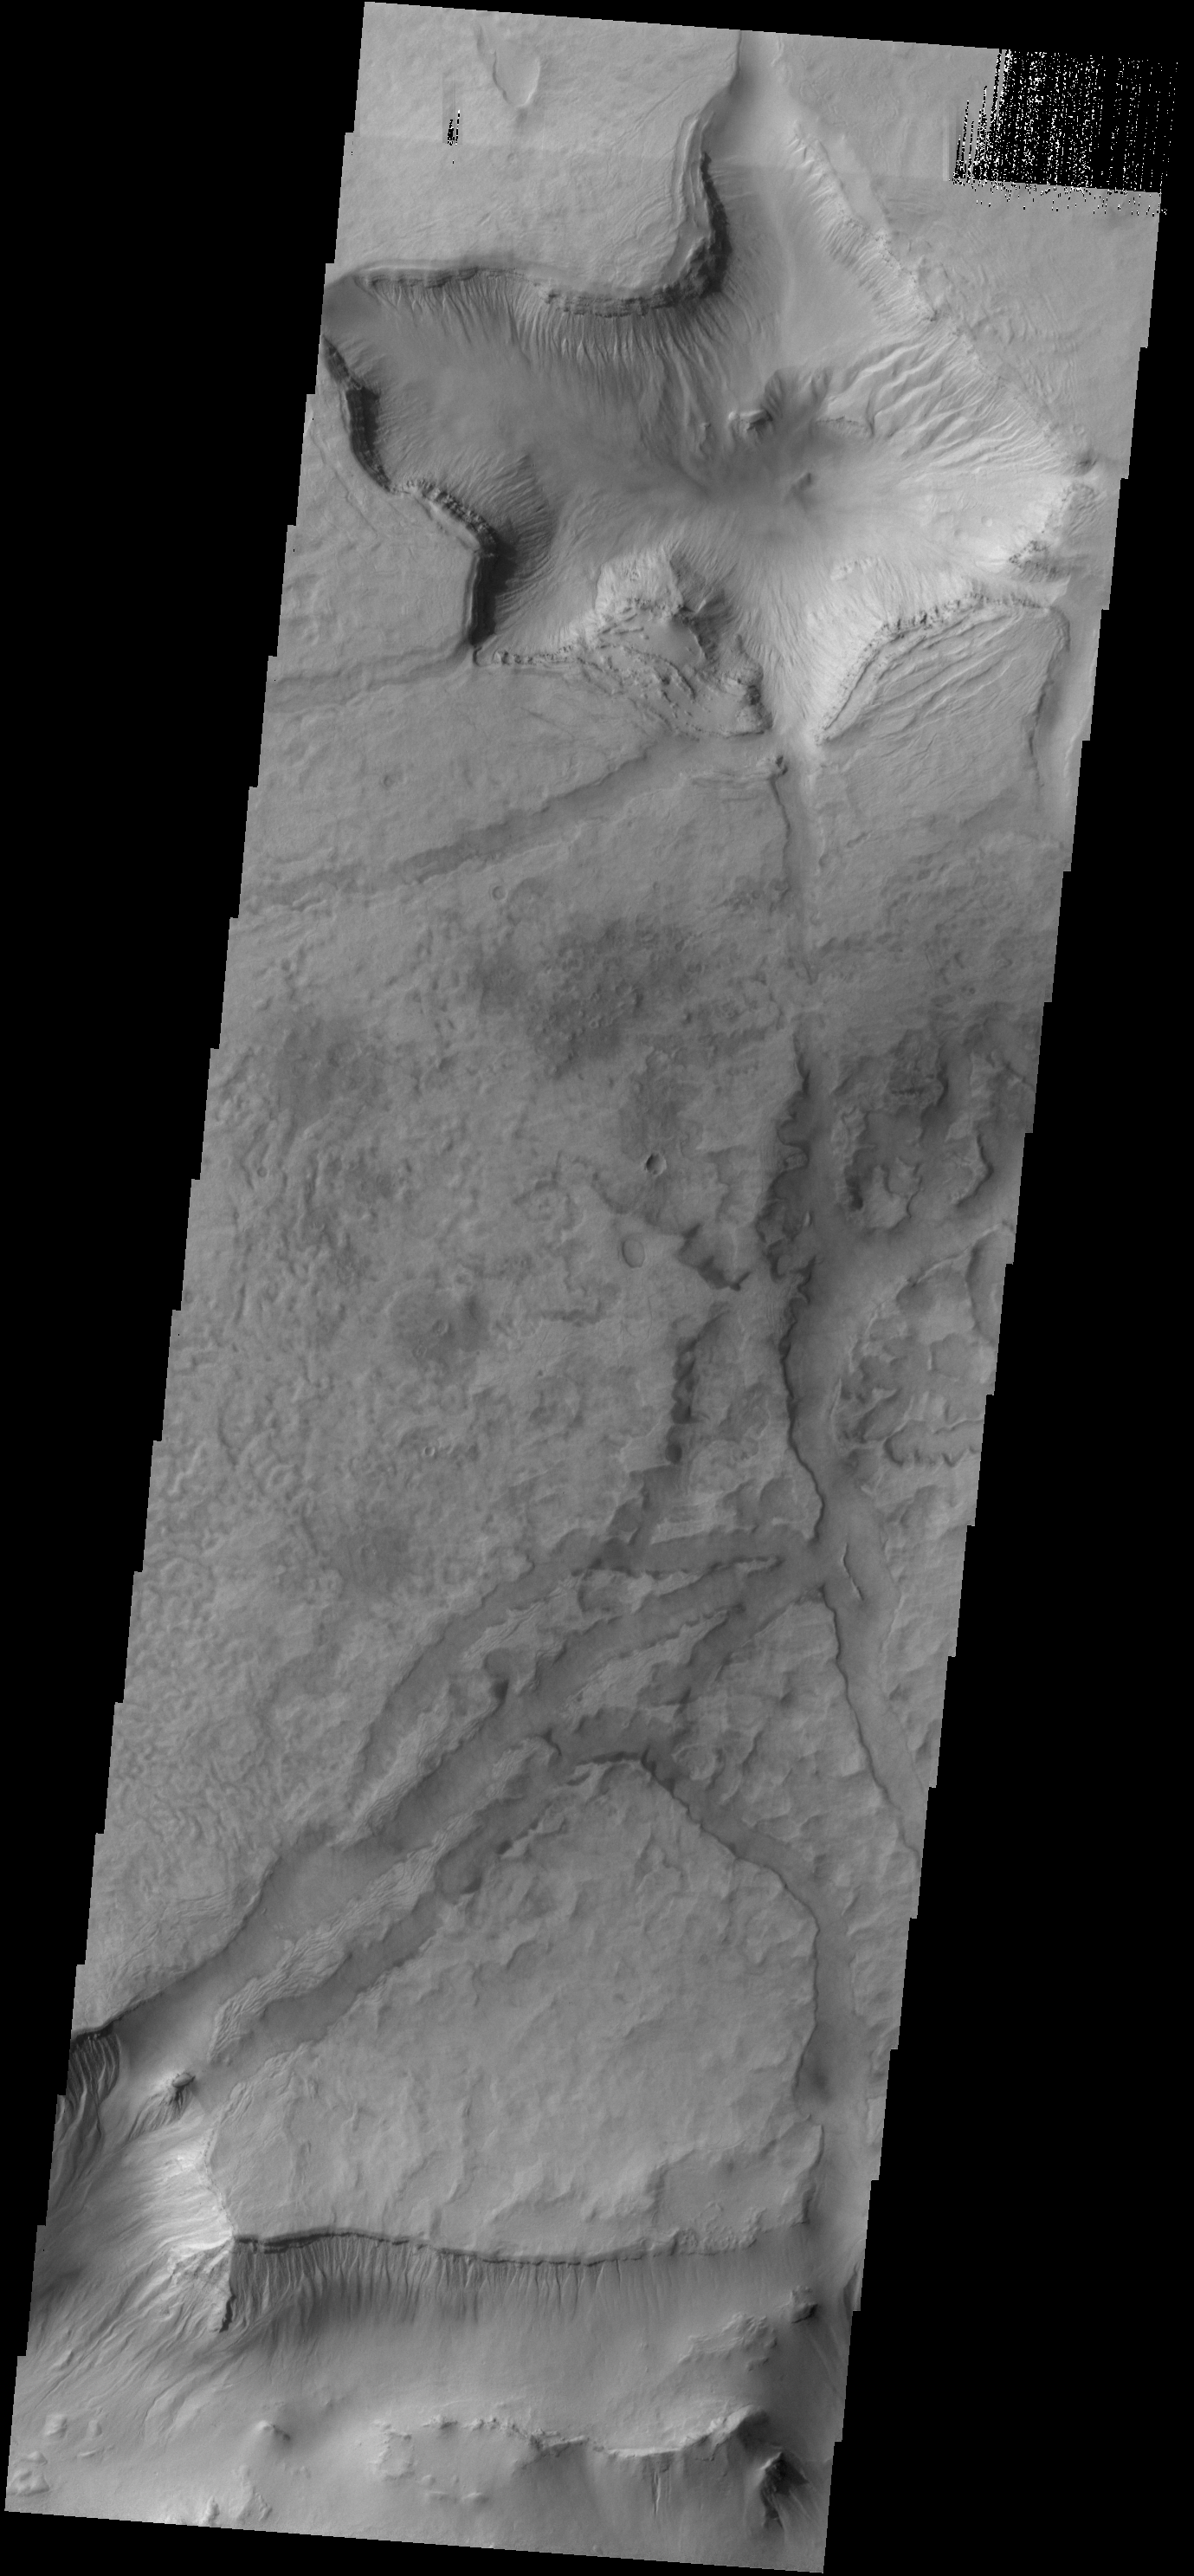

Asimov Crater

This VIS image shows some of the depressions in the material that fills Asimov Crater.

Credit: NASA/JPL-Caltech/ASU